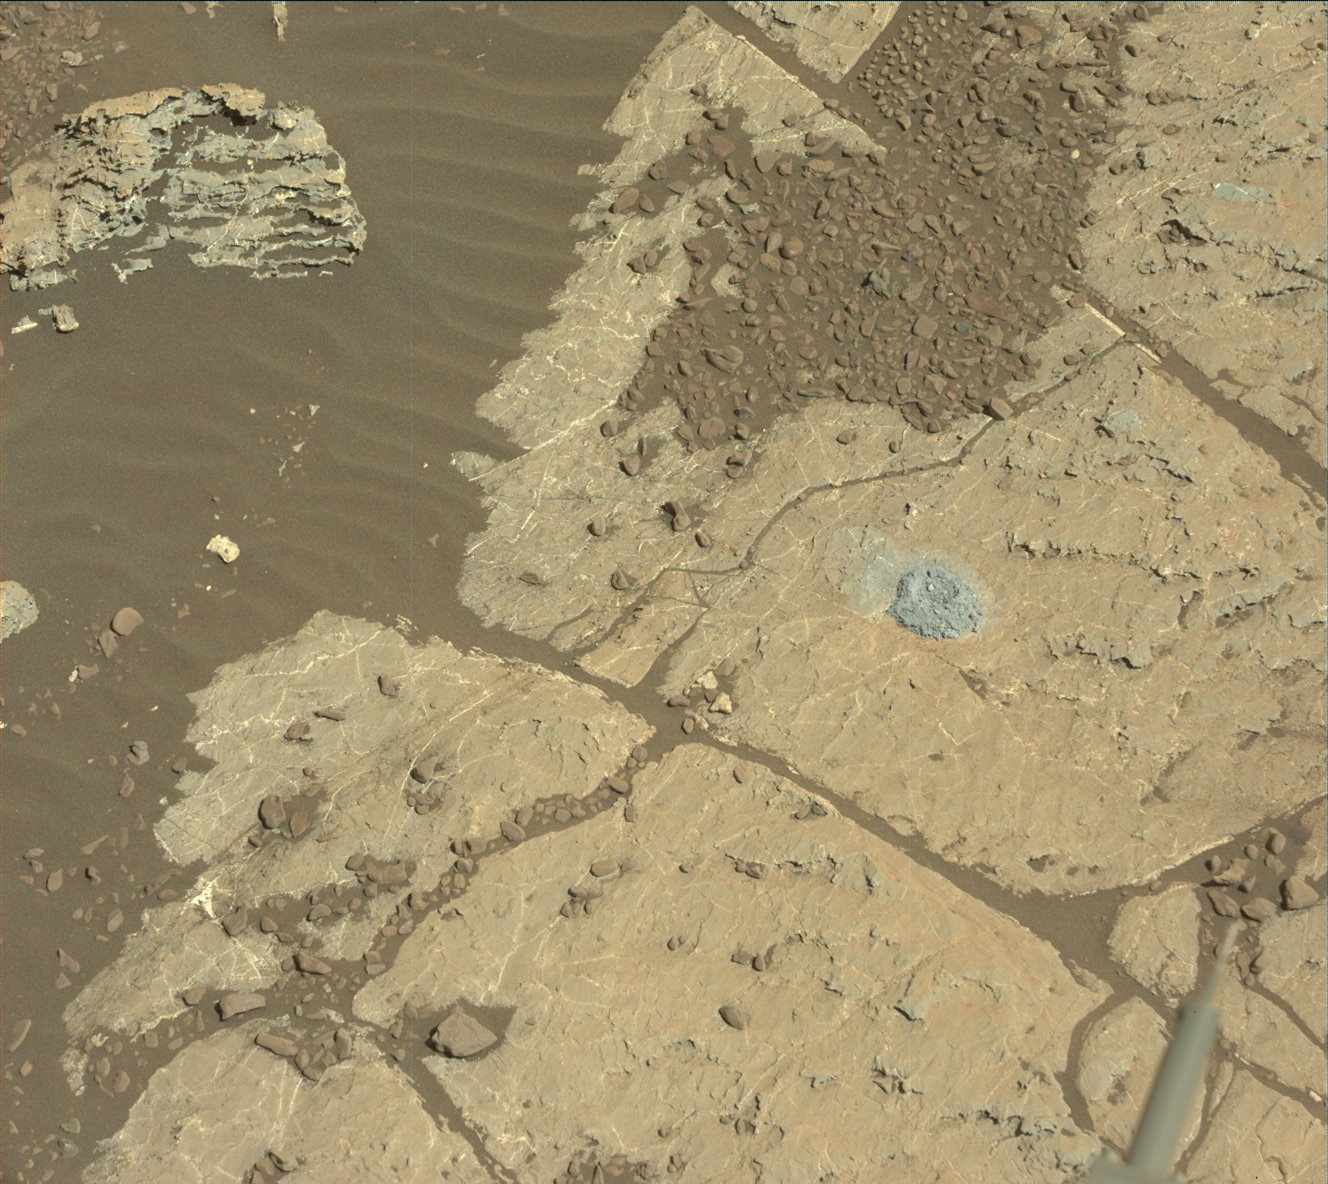

Curiosity Tests a New Drill Method on Mars

NASA’s Curiosity Mars rover used a new drill method to produce a hole on Feb. 26, 2018, in a target named Lake Orcadie. The hole marks the first operation of the rover’s drill since a motor problem began acting up more than a year ago.

An early test produced a hole about a half-inch (1-centimeter) deep at Lake Orcadie — not enough for a full scientific sample, but enough to validate that the new method works mechanically. This was just the first in what will be a series of tests to determine how well the new drill method can collect samples.

A video is available here.

Malin Space Science Systems, San Diego, built and operates the Mastcam. NASA’s Jet Propulsion Laboratory, a division of the Caltech in Pasadena, California, manages the Mars Science Laboratory Project for NASA’s Science Mission Directorate, Washington. JPL designed and built the project’s Curiosity rover.

Credit: NASA/JPL-Caltech/MSSS